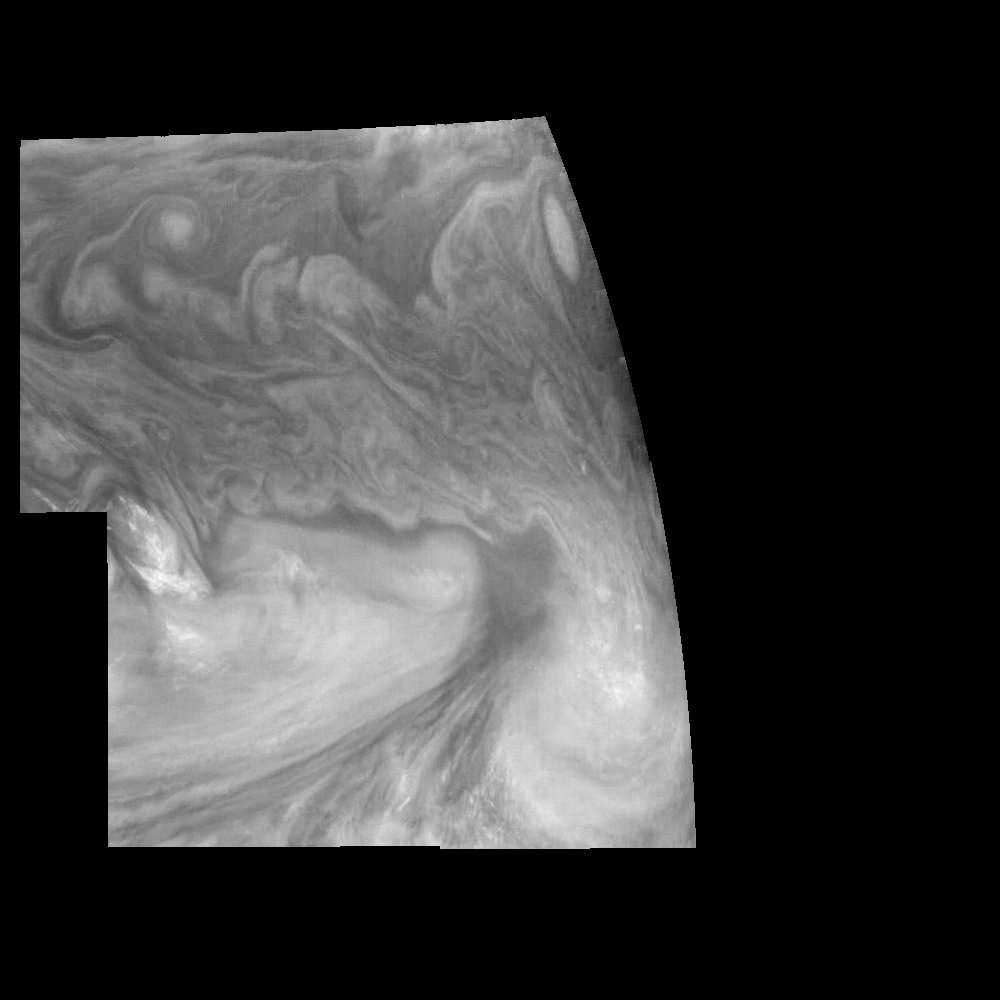

Jupiter’s Equatorial Region in a Methane Band (Time Set 3)

Mosaic of Jupiter’s equatorial region at 727 nanometers (nm). The mosaic covers an area of 34,000 kilometers by 22,000 kilometers. Light at 727 nm is moderately absorbed by atmospheric methane. This image shows the features of Jupiter’s main visible cloud deck and upper-tropospheric haze, with higher features enhanced in brightness over lower features. The dark region near the center of the mosaic is an equatorial “hotspot” similar to the Galileo Probe entry site. These features are holes in the bright, reflective, equatorial cloud layer where warmer thermal emission from Jupiter’s deep atmosphere can pass through. The circulation patterns observed here along with the composition measurements from the Galileo Probe suggest that dry air may be converging and sinking over these regions, maintaining their cloud-free appearance. The bright oval in the upper right of the mosaic as well as the other smaller bright features are examples of upwelling of moist air and condensation.

North is at the top. The mosaic covers latitudes 1 to 19 degrees and is centered at longitude 336 degrees West. The planetary limb runs along the right edge of the image. Cloud patterns appear foreshortened as they approach the limb. The smallest resolved features are tens of kilometers in size. These images were taken on December 17, 1996, at a range of 1.5 million kilometers by the Solid State Imaging system aboard NASA’s Galileo spacecraft.

The Jet Propulsion Laboratory, Pasadena, CA manages the mission for NASA’s Office of Space Science, Washington, DC.

Credit: NASA/JPL-Caltech